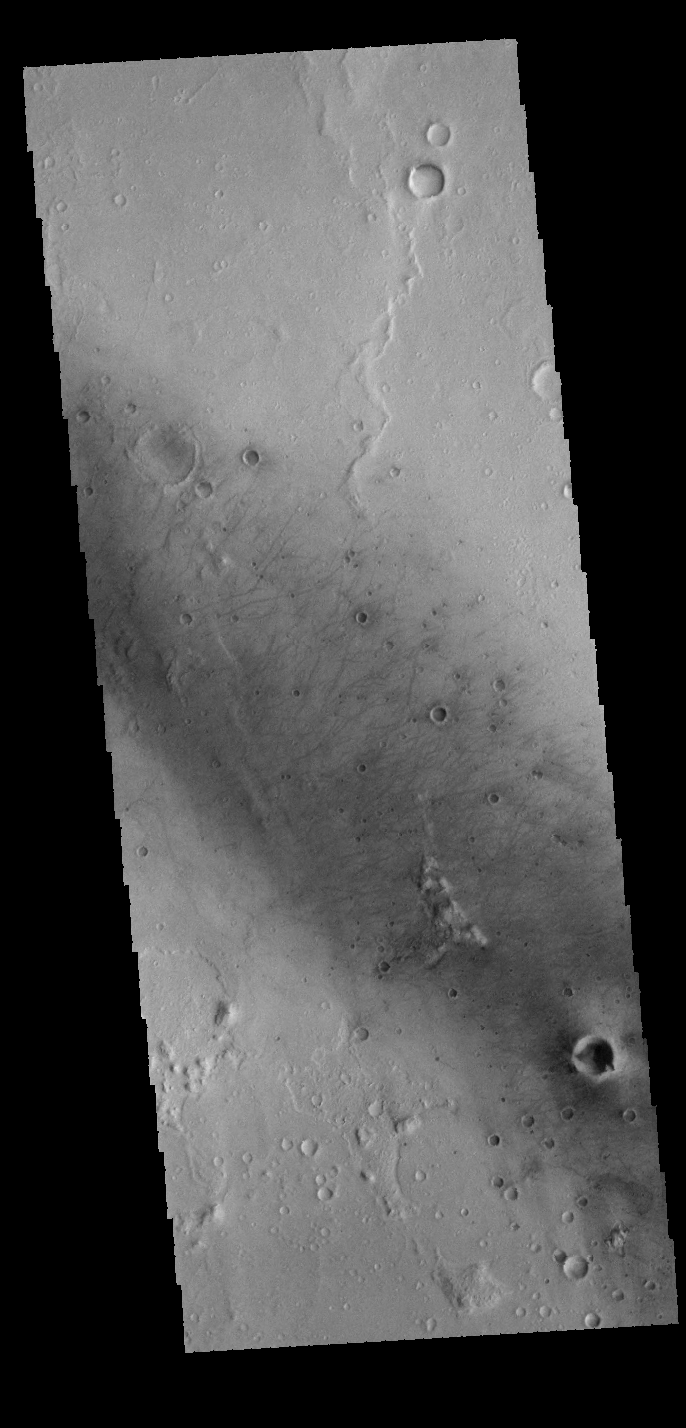

Gusev Crater

Today’s VIS image shows part of the floor of Gusev Crater. Numerous dark linear markings were created by dust devil action. Gusev Crater is the “home” of the MER Spirit rover.

Credit: NASA/JPL-Caltech/ASU